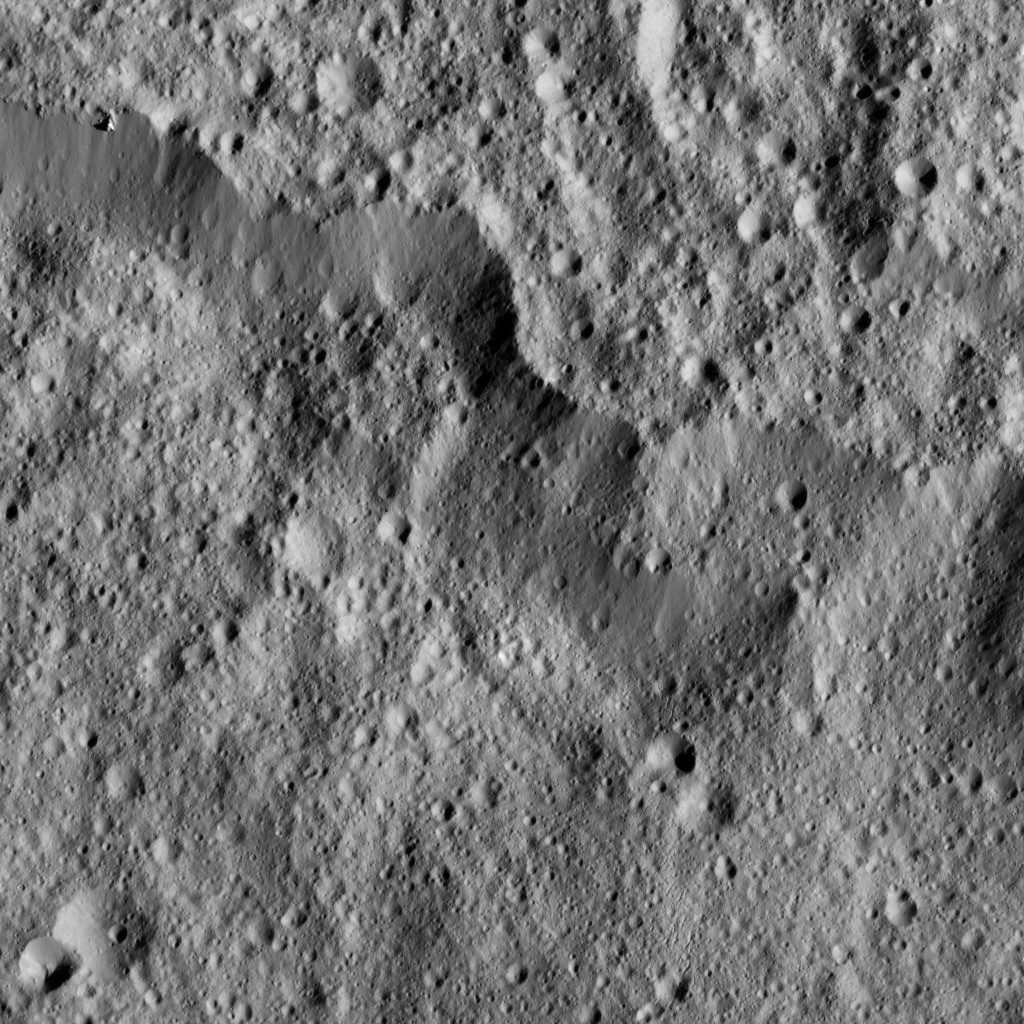

Dawn LAMO Image 127

A portion of the rim of giant Yalode Crater is seen in this image of Ceres. Yalode is approximately 162 miles (260 kilometers) in diameter. NASA’s Dawn spacecraft took this image on June 15, 2016.

Dawn took this image from its low-altitude mapping orbit, at a distance of about 240 miles (385 kilometers) above the surface. The image resolution is 120 feet (35 meters) per pixel. This view is centered at approximately 28 degrees south latitude, 287 degrees east longitude.

Dawn’s mission is managed by JPL for NASA’s Science Mission Directorate in Washington. Dawn is a project of the directorate’s Discovery Program, managed by NASA’s Marshall Space Flight Center in Huntsville, Alabama. UCLA is responsible for overall Dawn mission science. Orbital ATK, Inc., in Dulles, Virginia, designed and built the spacecraft. The German Aerospace Center, the Max Planck Institute for Solar System Research, the Italian Space Agency and the Italian National Astrophysical Institute are international partners on the mission team.

Credit: NASA/JPL-Caltech/UCLA/MPS/DLR/IDA